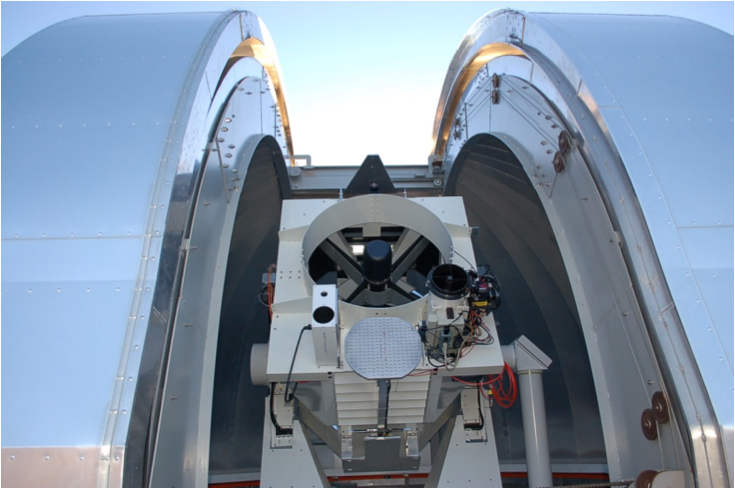

OPALS Main Telescope

This is a 3-foot (1-meter) aperture main telescope located at the NASA Jet Propulsion Laboratory’s Optical Communications Telescope Laboratory ground station. The telescope is used to receive the signal from space that is transmitted from the Optical PAyload for Lasercomm Science (OPALS). OPALS was launched to the International Space Station from Cape Canaveral Air Force Station in Florida on April 18, 2014.

OPALS is a partnership between NASA’s Jet Propulsion Laboratory, Pasadena, Calif.; the International Space Station Program (Johnson Space Center, Houston; Kennedy Space Center, Fla., Marshall Space Flight Center, Huntsville, Ala.) and the Advanced Exploration Systems Program (NASA HQ).

Credit: NASA/JPL-Caltech